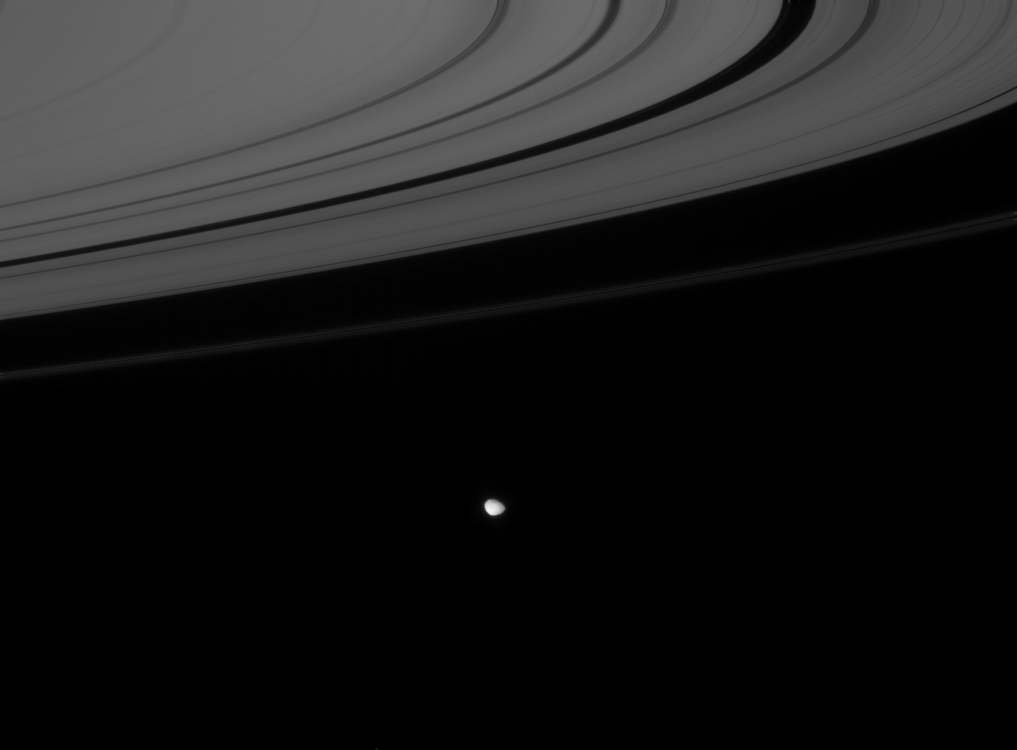

Waving to Janus

Cassini gazes down toward Saturn’s unilluminated ringplane to find Janus hugging the outer edge of rings.

This view looks toward the rings from about three degrees above the ringplane.

The image was taken in visible light with the Cassini spacecraft narrow-angle camera on May 29, 2007 at a distance of approximately 1.5 million kilometers (900,000 miles) from Janus. Image scale is 9 kilometers (6 miles) per pixel.

The Cassini-Huygens mission is a cooperative project of NASA, the European Space Agency and the Italian Space Agency. The Jet Propulsion Laboratory, a division of the California Institute of Technology in Pasadena, manages the mission for NASA’s Science Mission Directorate, Washington, D.C. The Cassini orbiter and its two onboard cameras were designed, developed and assembled at JPL. The imaging operations center is based at the Space Science Institute in Boulder, Colo.

Credit: NASA/JPL/Space Science Institute